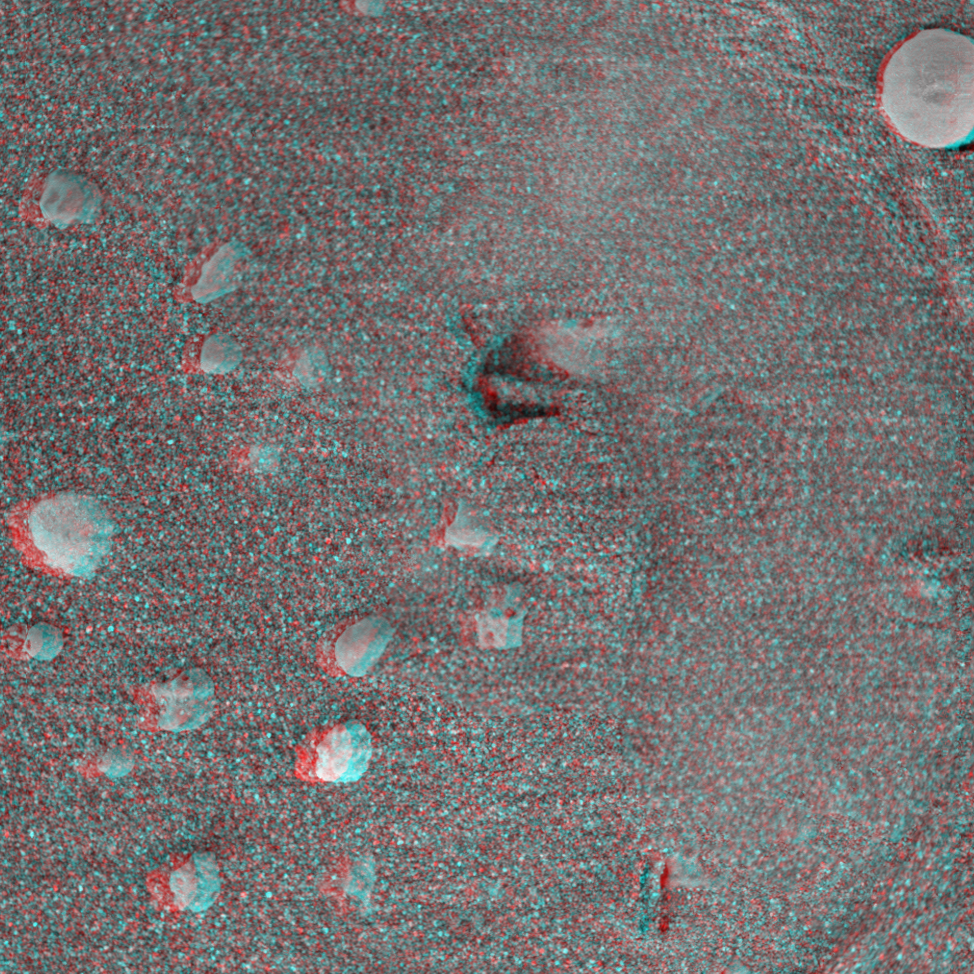

Moessbauer Footprint in the Soil

This 3-D image taken by the microscopic imager onboard the Mars Exploration Rover Opportunity shows a circular imprint left in the Meridiani Planum soil by the rover’s Moessbauer spectrometer, an instrument located on its arm that detects iron-bearing minerals. Scientists are studying the curiously rounded grains for clues about the soil’s history. The observed area is 3 centimeters (1.2 inches) across.

Credit: NASA/JPL/Cornell/USGS